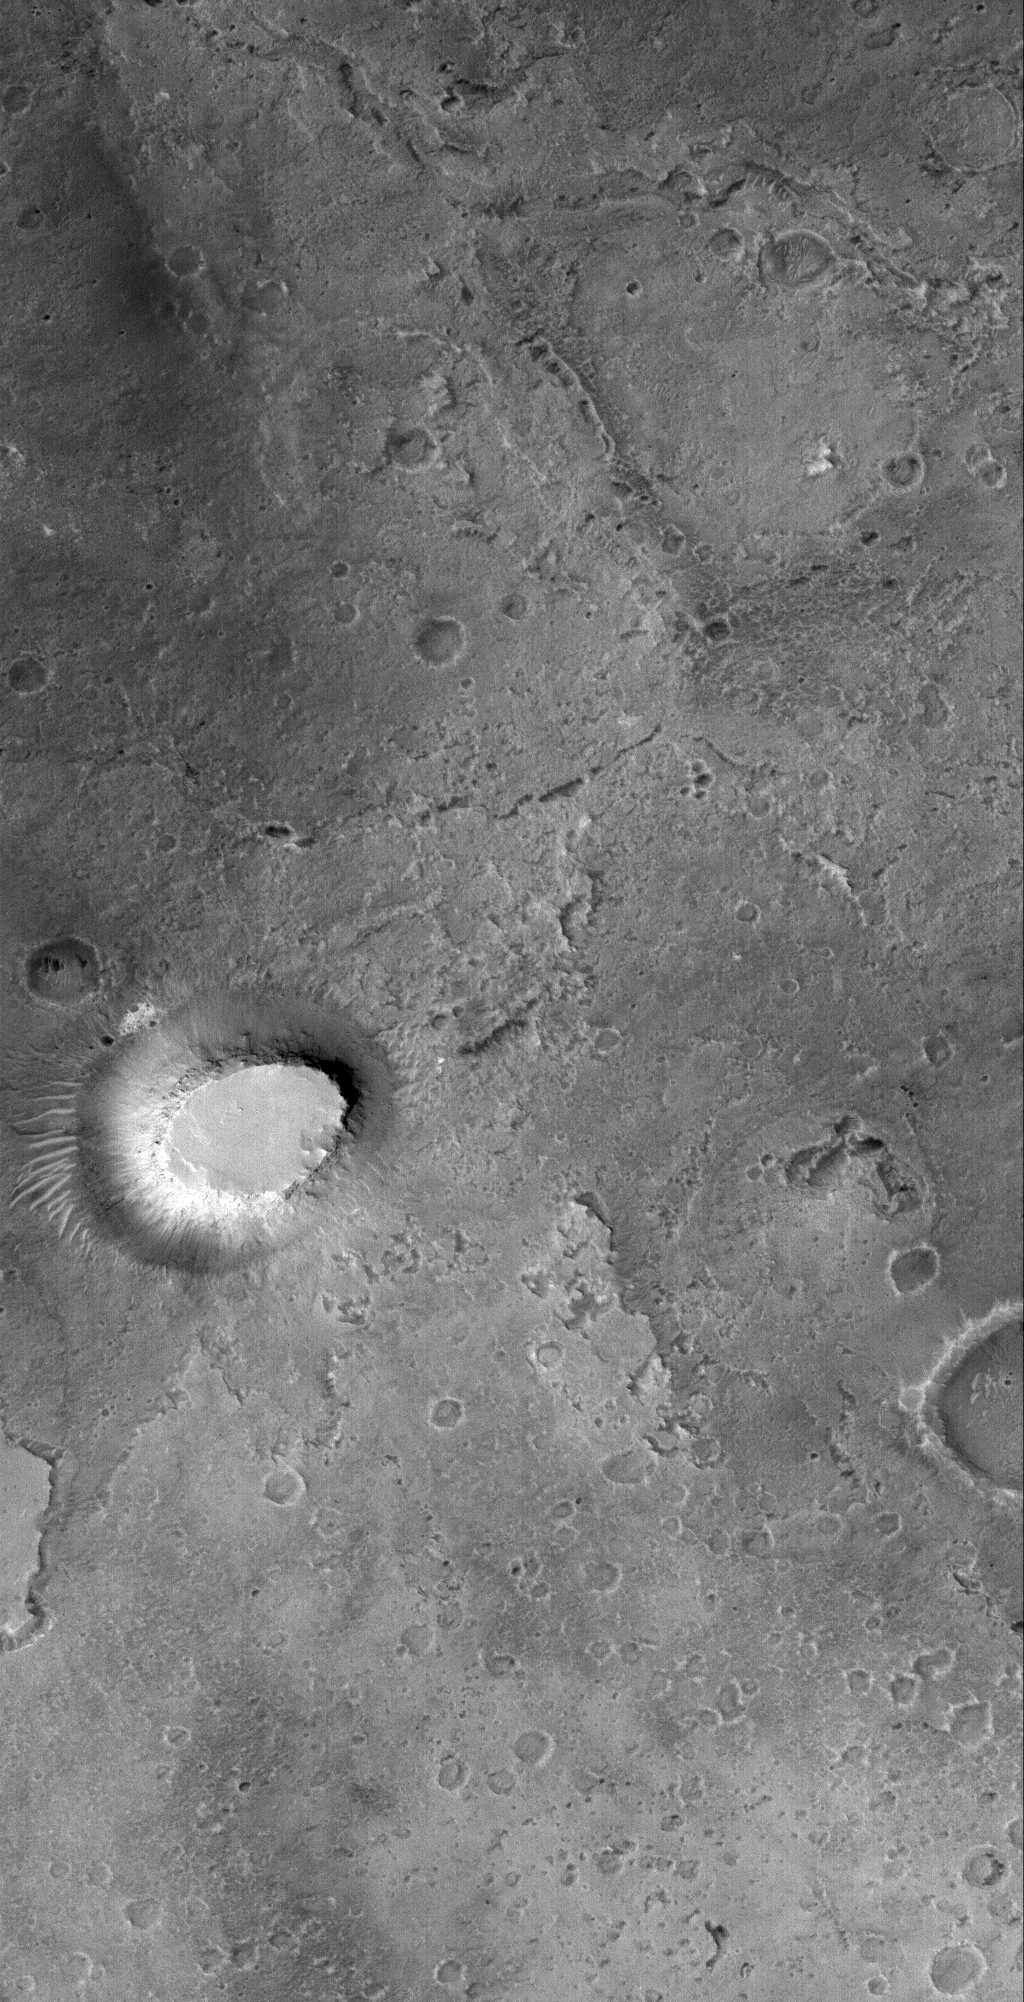

Lonely Butte

14 September 2005
This Mars Global Surveyor (MGS) Mars Orbiter Camera (MOC) image shows a lonely, light-toned butte composed of sedimentary rock in northern Sinus Meridiani. The dark landscape that surrounds the butte was once covered by the same rocks that make up this lonely remnant.

Location near: 2.5°N, 4.2°W
Image width: width: ~3 km (~1.9 mi)
Illumination from: lower left
Season: Northern Autumn

Credit: NASA/JPL/Malin Space Science Systems